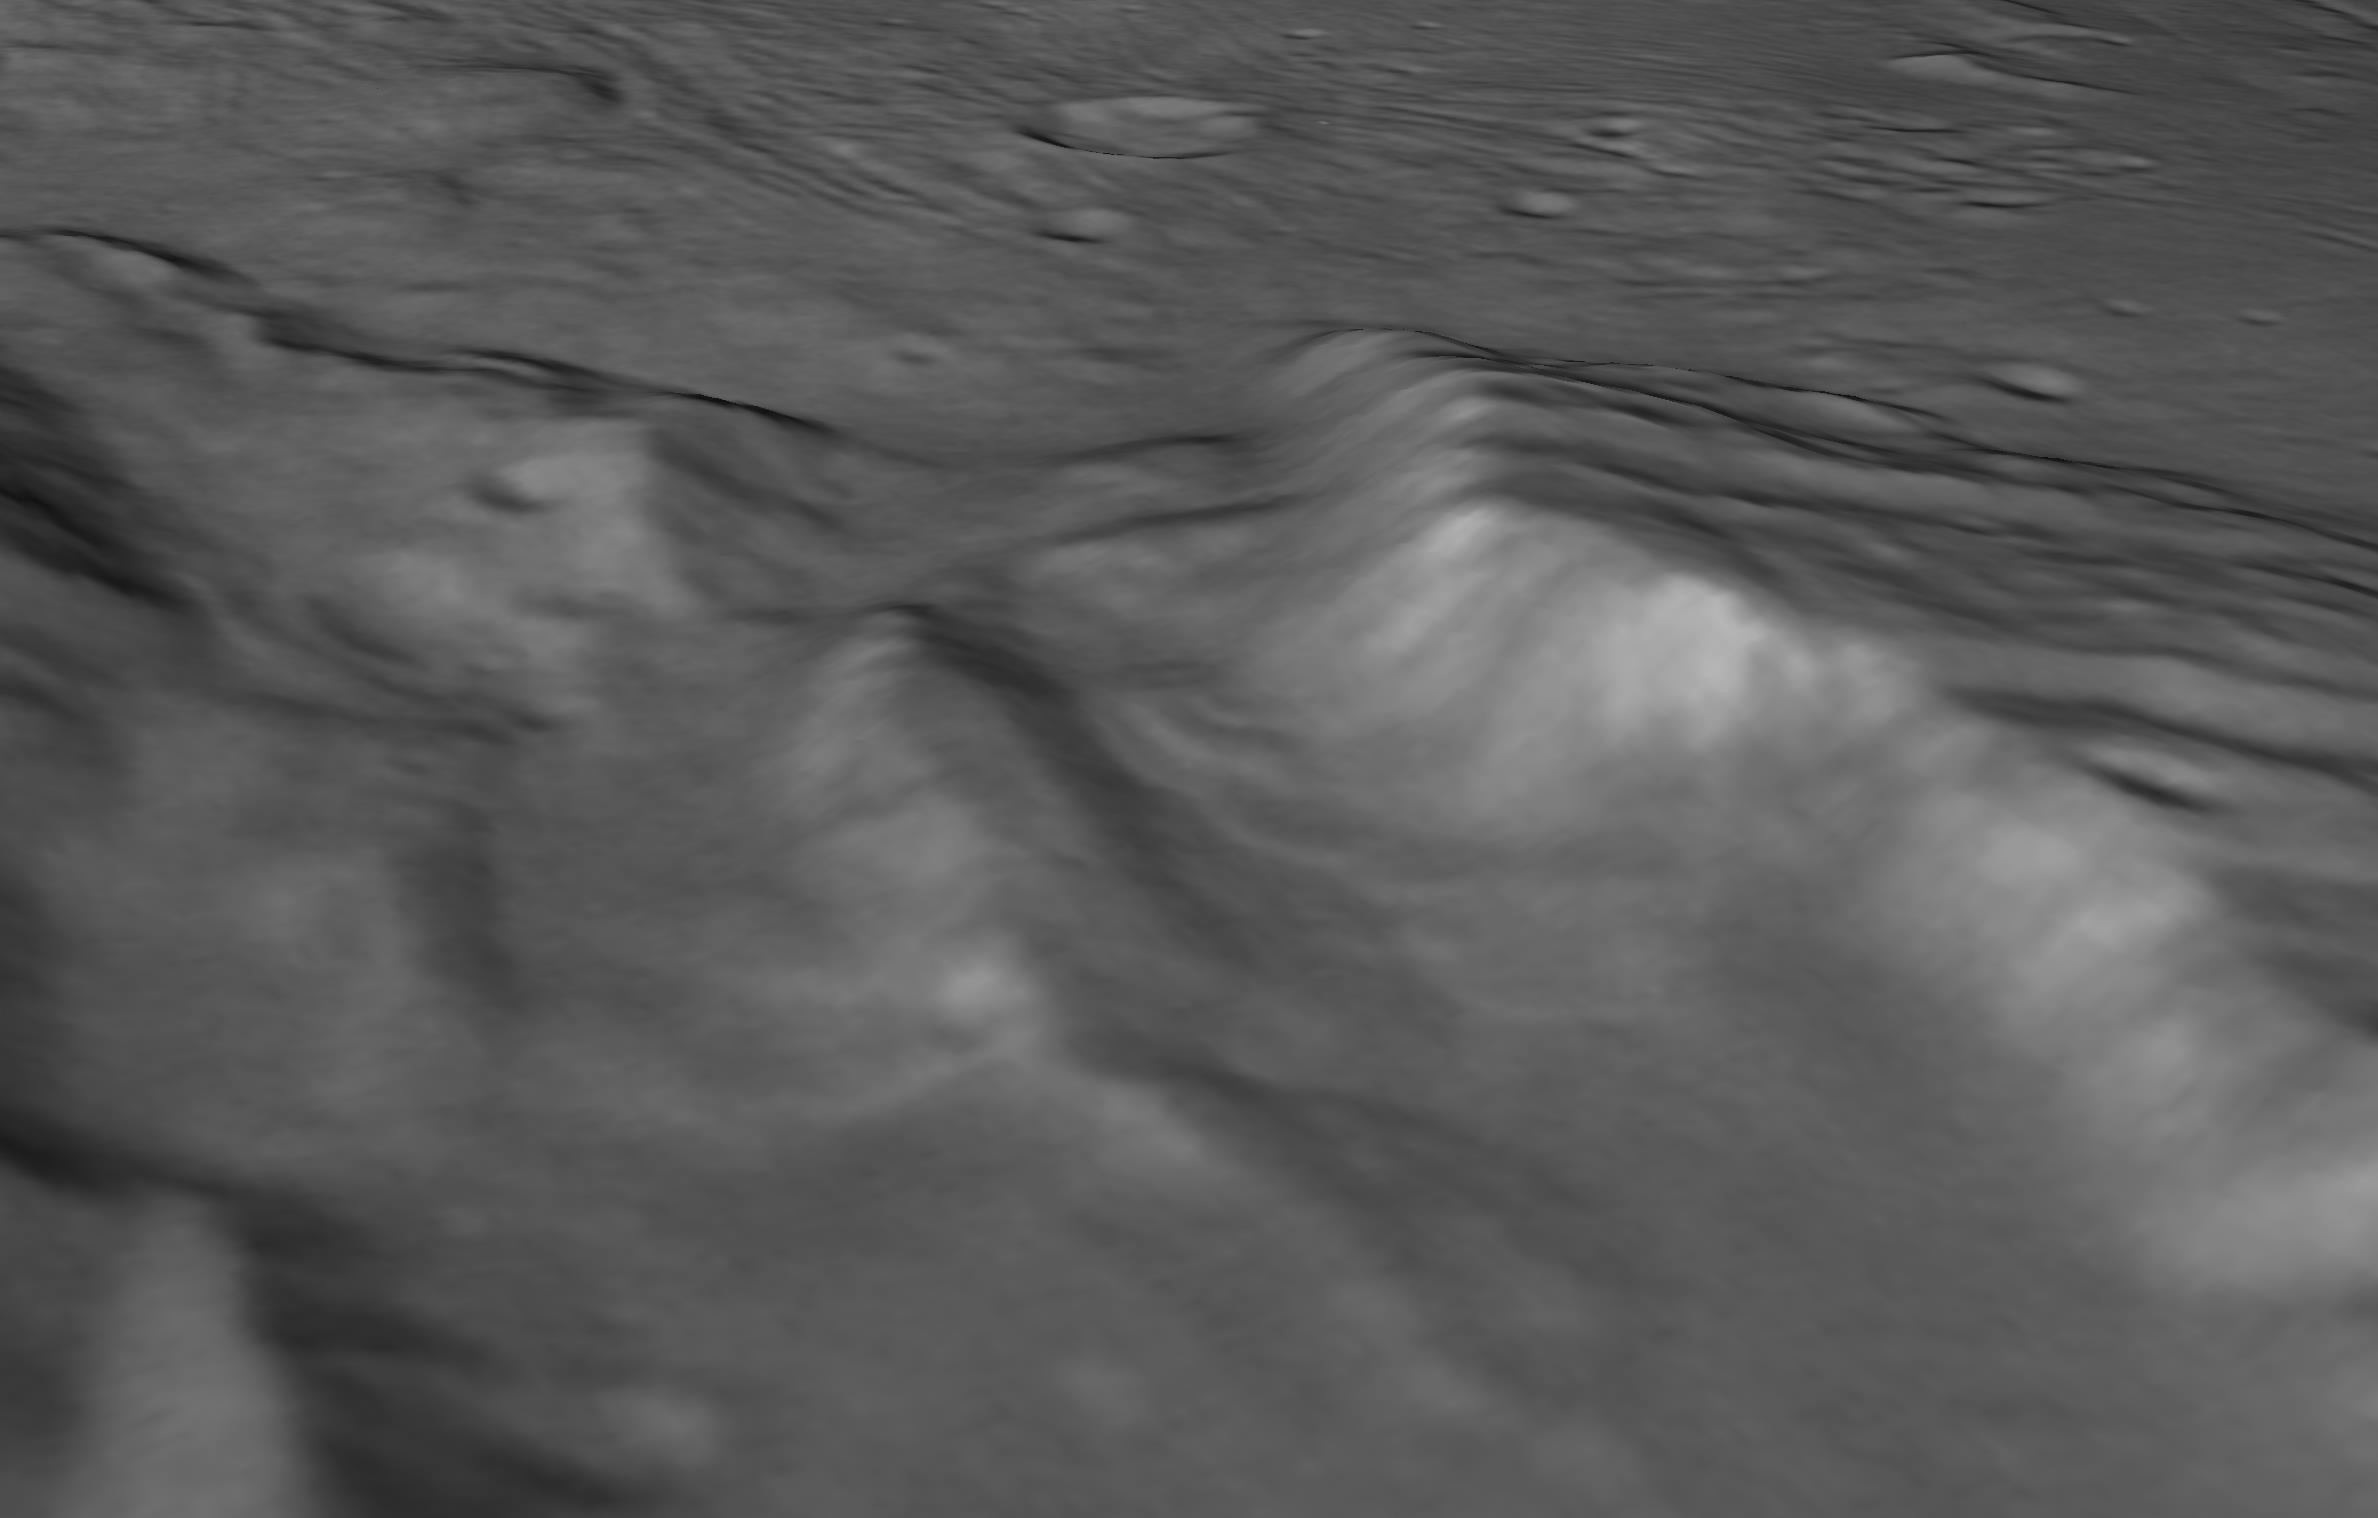

Landslides in a Charon Chasm

Annotated Figure

Scientists from NASA’s New Horizons mission have spotted signs of long run-out landslides on Pluto’s largest moon, Charon. This perspective view of Charon’s informally named “Serenity Chasm” consists of topography generated from stereo reconstruction of images taken by New Horizons’ Long Range Reconnaissance Imager (LORRI) and Multispectral Visible Imaging Camera (MVIC), supplemented by a “shape-from-shading” algorithm.

The topography is then overlain with the PIA21128 image mosaic and the perspective view is rendered. The MVIC image was taken from a distance of 45,458 miles (73,159 kilometers) while the LORRI picture was taken from 19,511 miles (31,401 kilometers) away, both on July 14, 2015.

The Johns Hopkins University Applied Physics Laboratory in Laurel, Maryland, designed, built, and operates the New Horizons spacecraft, and manages the mission for NASA’s Science Mission Directorate. The Southwest Research Institute, based in San Antonio, leads the science team, payload operations and encounter science planning. New Horizons is part of the New Frontiers Program managed by NASA’s Marshall Space Flight Center in Huntsville, Alabama.

Credit: NASA/Johns Hopkins University Applied Physics Laboratory/Southwest Research Institute